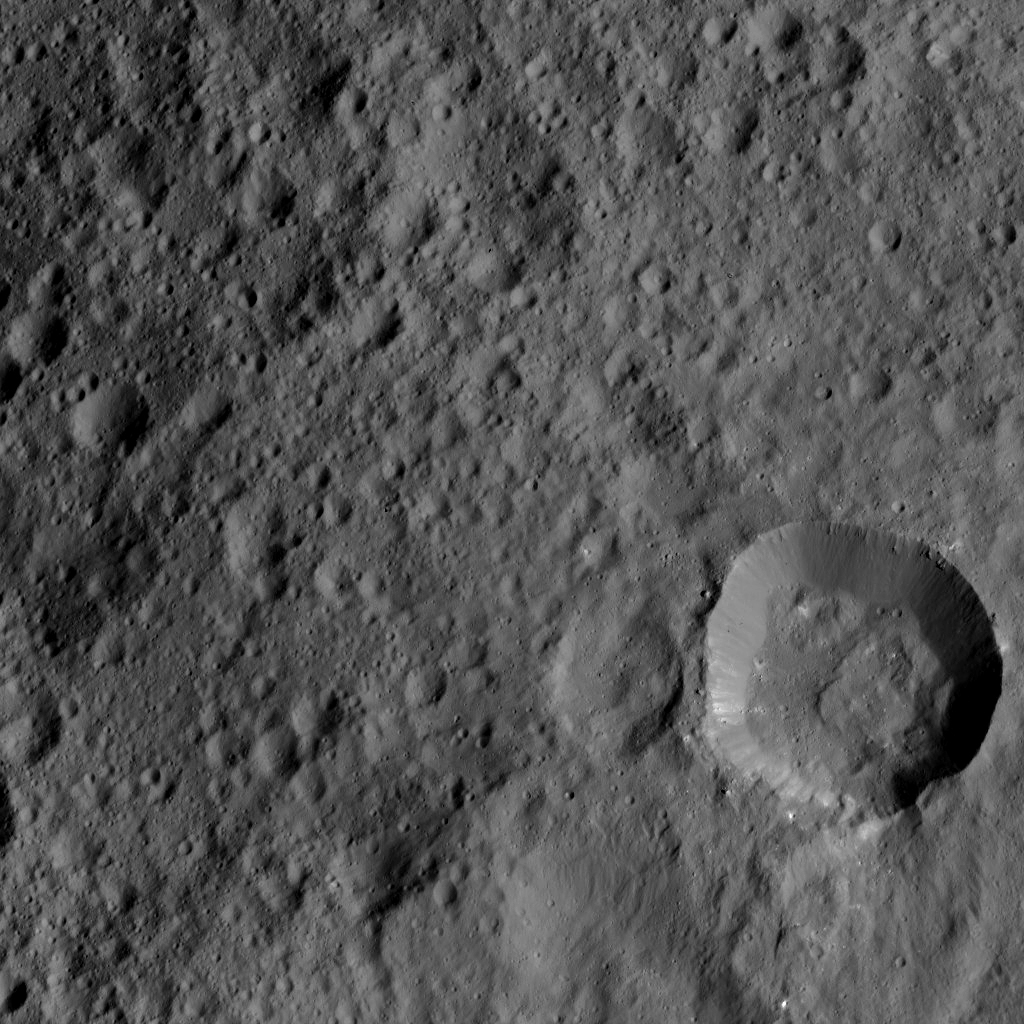

Dawn LAMO Image 126

This image shows cratered terrain on dwarf planet Ceres, seen by NASA’s Dawn spacecraft on June 15, 2016. The image is centered at approximately 3 degrees north latitude, 208 degrees east longitude.

Dawn took this image from its low-altitude mapping orbit, at a distance of about 240 miles (385 kilometers) above the surface. The image resolution is 120 feet (35 meters) per pixel.

Dawn’s mission is managed by JPL for NASA’s Science Mission Directorate in Washington. Dawn is a project of the directorate’s Discovery Program, managed by NASA’s Marshall Space Flight Center in Huntsville, Alabama. UCLA is responsible for overall Dawn mission science. Orbital ATK, Inc., in Dulles, Virginia, designed and built the spacecraft. The German Aerospace Center, the Max Planck Institute for Solar System Research, the Italian Space Agency and the Italian National Astrophysical Institute are international partners on the mission team.

Credit: NASA/JPL-Caltech/UCLA/MPS/DLR/IDA